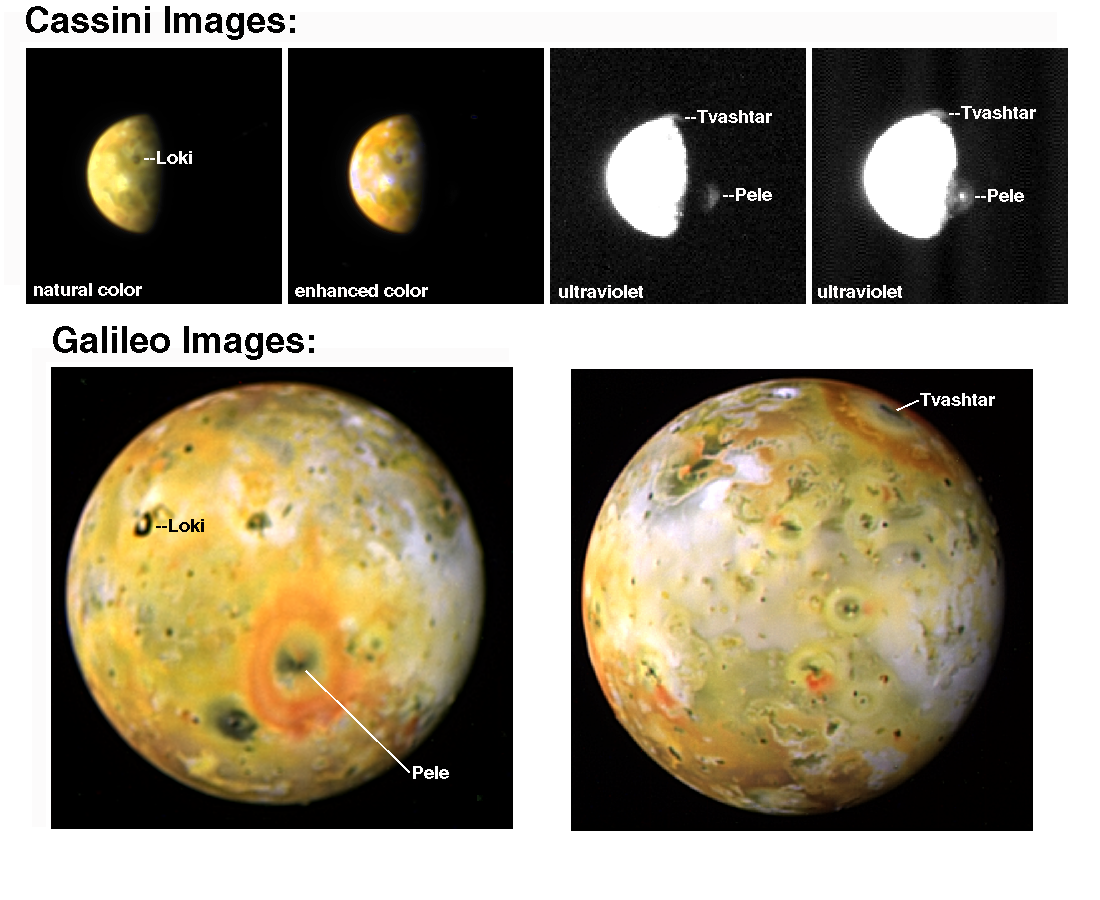

Galileo and Cassini Image Two Giant Plumes on Io

Two tall volcanic plumes and the rings of red material they have deposited onto surrounding surface areas appear in images taken of Jupiter’s moon Io by NASA’s Galileo and Cassini spacecraft in late December 2000 and early January 2001.

A plume near Io’s equator comes from the volcano Pele. It has been active for at least four years, and has been far larger than any other plume seen on Io, until now. The other, nearer to Io’s north pole, is a Pele-sized plume that had never been seen before, a fresh eruption from the Tvashtar Catena volcanic area.

The observations were made during joint studies of the Jupiter system while Cassini was passing Jupiter on its way to Saturn. The two craft offered complementary advantages for observing Io, the most volcanically active body in the solar system. Galileo passed closer to Io for higher-resolution images, and Cassini acquired images at ultraviolet wavelengths, better for detecting active volcanic plumes.

The Cassini ultraviolet images, upper right, reveal two gigantic, actively erupting plumes of gas and dust. Near the equator, just the top of Pele’s plume is visible where it projects into sunlight. None of it would be illuminated if it were less than 240 kilometers (150 miles) high. These images indicate a total height for Pele of 390kilometers (242 miles). The Cassini image at far right shows a bright spot over Pele’s vent. Although the Pele hot spot has a high temperature, silicate lava cannot be hot enough to explain a bright spot in the ultraviolet, so the origin of this bright spot is a mystery, but it may indicate that Pele was unusually active.

Also visible is a plume near Io’s north pole. Although 15 active plumes over Io’s equatorial regions have been detected in hundreds of images from NASA’s Voyager and Galileo spacecraft, this is the first image ever acquired of an active plume over a polar region of Io. The plume projects about 150 kilometers (about 90 miles) over the limb, the edge of the globe. If it were erupting from a point on the limb, it would be only slightly larger than a typical Ionian plume, but the image does not reveal whether the source is actually at the limb or beyond it, out of view.

A distinctive feature in Galileo images since 1997 has been a giant red ring of Pele plume deposits about 1,400 kilometers (870 miles) in diameter. The Pele ring is seen again in one of the new Galileo images, lower left. When the new Galileo images were returned this month, scientists were astonished to see a second giant red ring on Io, centered around Tvashtar Catena at 63 degrees north latitude. (To see a comparison from before the ring was deposited, see PIA01604 or PIA02309.) Tvashtar was the site of an active curtain of high-temperature silicate lava imaged by Galileo in November 1999 and February 2000 (image PIA02584). The new ring shows that Tvashtar must be the vent for the north polar plume imaged by Cassini from the other side of Io! This means the plume is actually about 385 kilometers (239 miles) high, just like Pele. The uncertainty in estimating the height is about 30 kilometers (19 miles), so the plume could be anywhere from 355 to 415 kilometers (221 to 259 miles) high.

If this new plume deposit is just one millimeter (four one-hundredths of an inch) thick, then the eruption produced more ash than the 1980 eruption of Mount St. Helens in Washington.

NASA recently approved a third extension of the Galileo mission, including a pass over Io’s north pole in August 2001. The spacecraft’s trajectory will pass directly over Tvashtar at an altitude of 200 kilometers (124 miles). Will Galileo fly through an active plume? That depends on whether this eruption is long-lived, like Pele, or brief, and it also depends on how high the plume is next August. Two Pele-sized plumes are inferred to have erupted in 1979 during the four months between Voyager 1 and Voyager 2 flybys, as indicated by new Pele-sized rings in Voyager 2 images. Those eruptions, both from high-latitude locations, were shorter-lived than Pele, but their actual durations are unknown. Before its August flyby, Galileo will get another more-distant look at Tvashtar in May.

It has been said that Io is the heartbeat of the Jovian magnetosphere. The two giant plumes evidenced in these images may have had significant effects on the types, density and distribution of neutral and charged particles in the Jupiter system during the joint observations of the system by Galileo and Cassini from November 2000 to March 2001.

These Cassini images were acquired on Jan. 2, 2001, except for the frame at the far right, which was acquired a day earlier. The Galileo images were acquired on Dec. 30 and 31, 2000. Cassini was about 10 million kilometers (6 million miles) from Io, ten times farther than Galileo.

More information about the Cassini and Galileo joint observations of the Jupiter system is available online at http://www.jpl.nasa.gov/jupiterflyby.

Cassini is a cooperative project of NASA, the European Space Agency and the Italian Space Agency. The Jet Propulsion Laboratory, a division of the California Institute of Technology in Pasadena, manages the Galileo and Cassini missions for NASA’s Office of Space Science, Washington, D.C.

Credit: NASA/JPL/University of Arizona